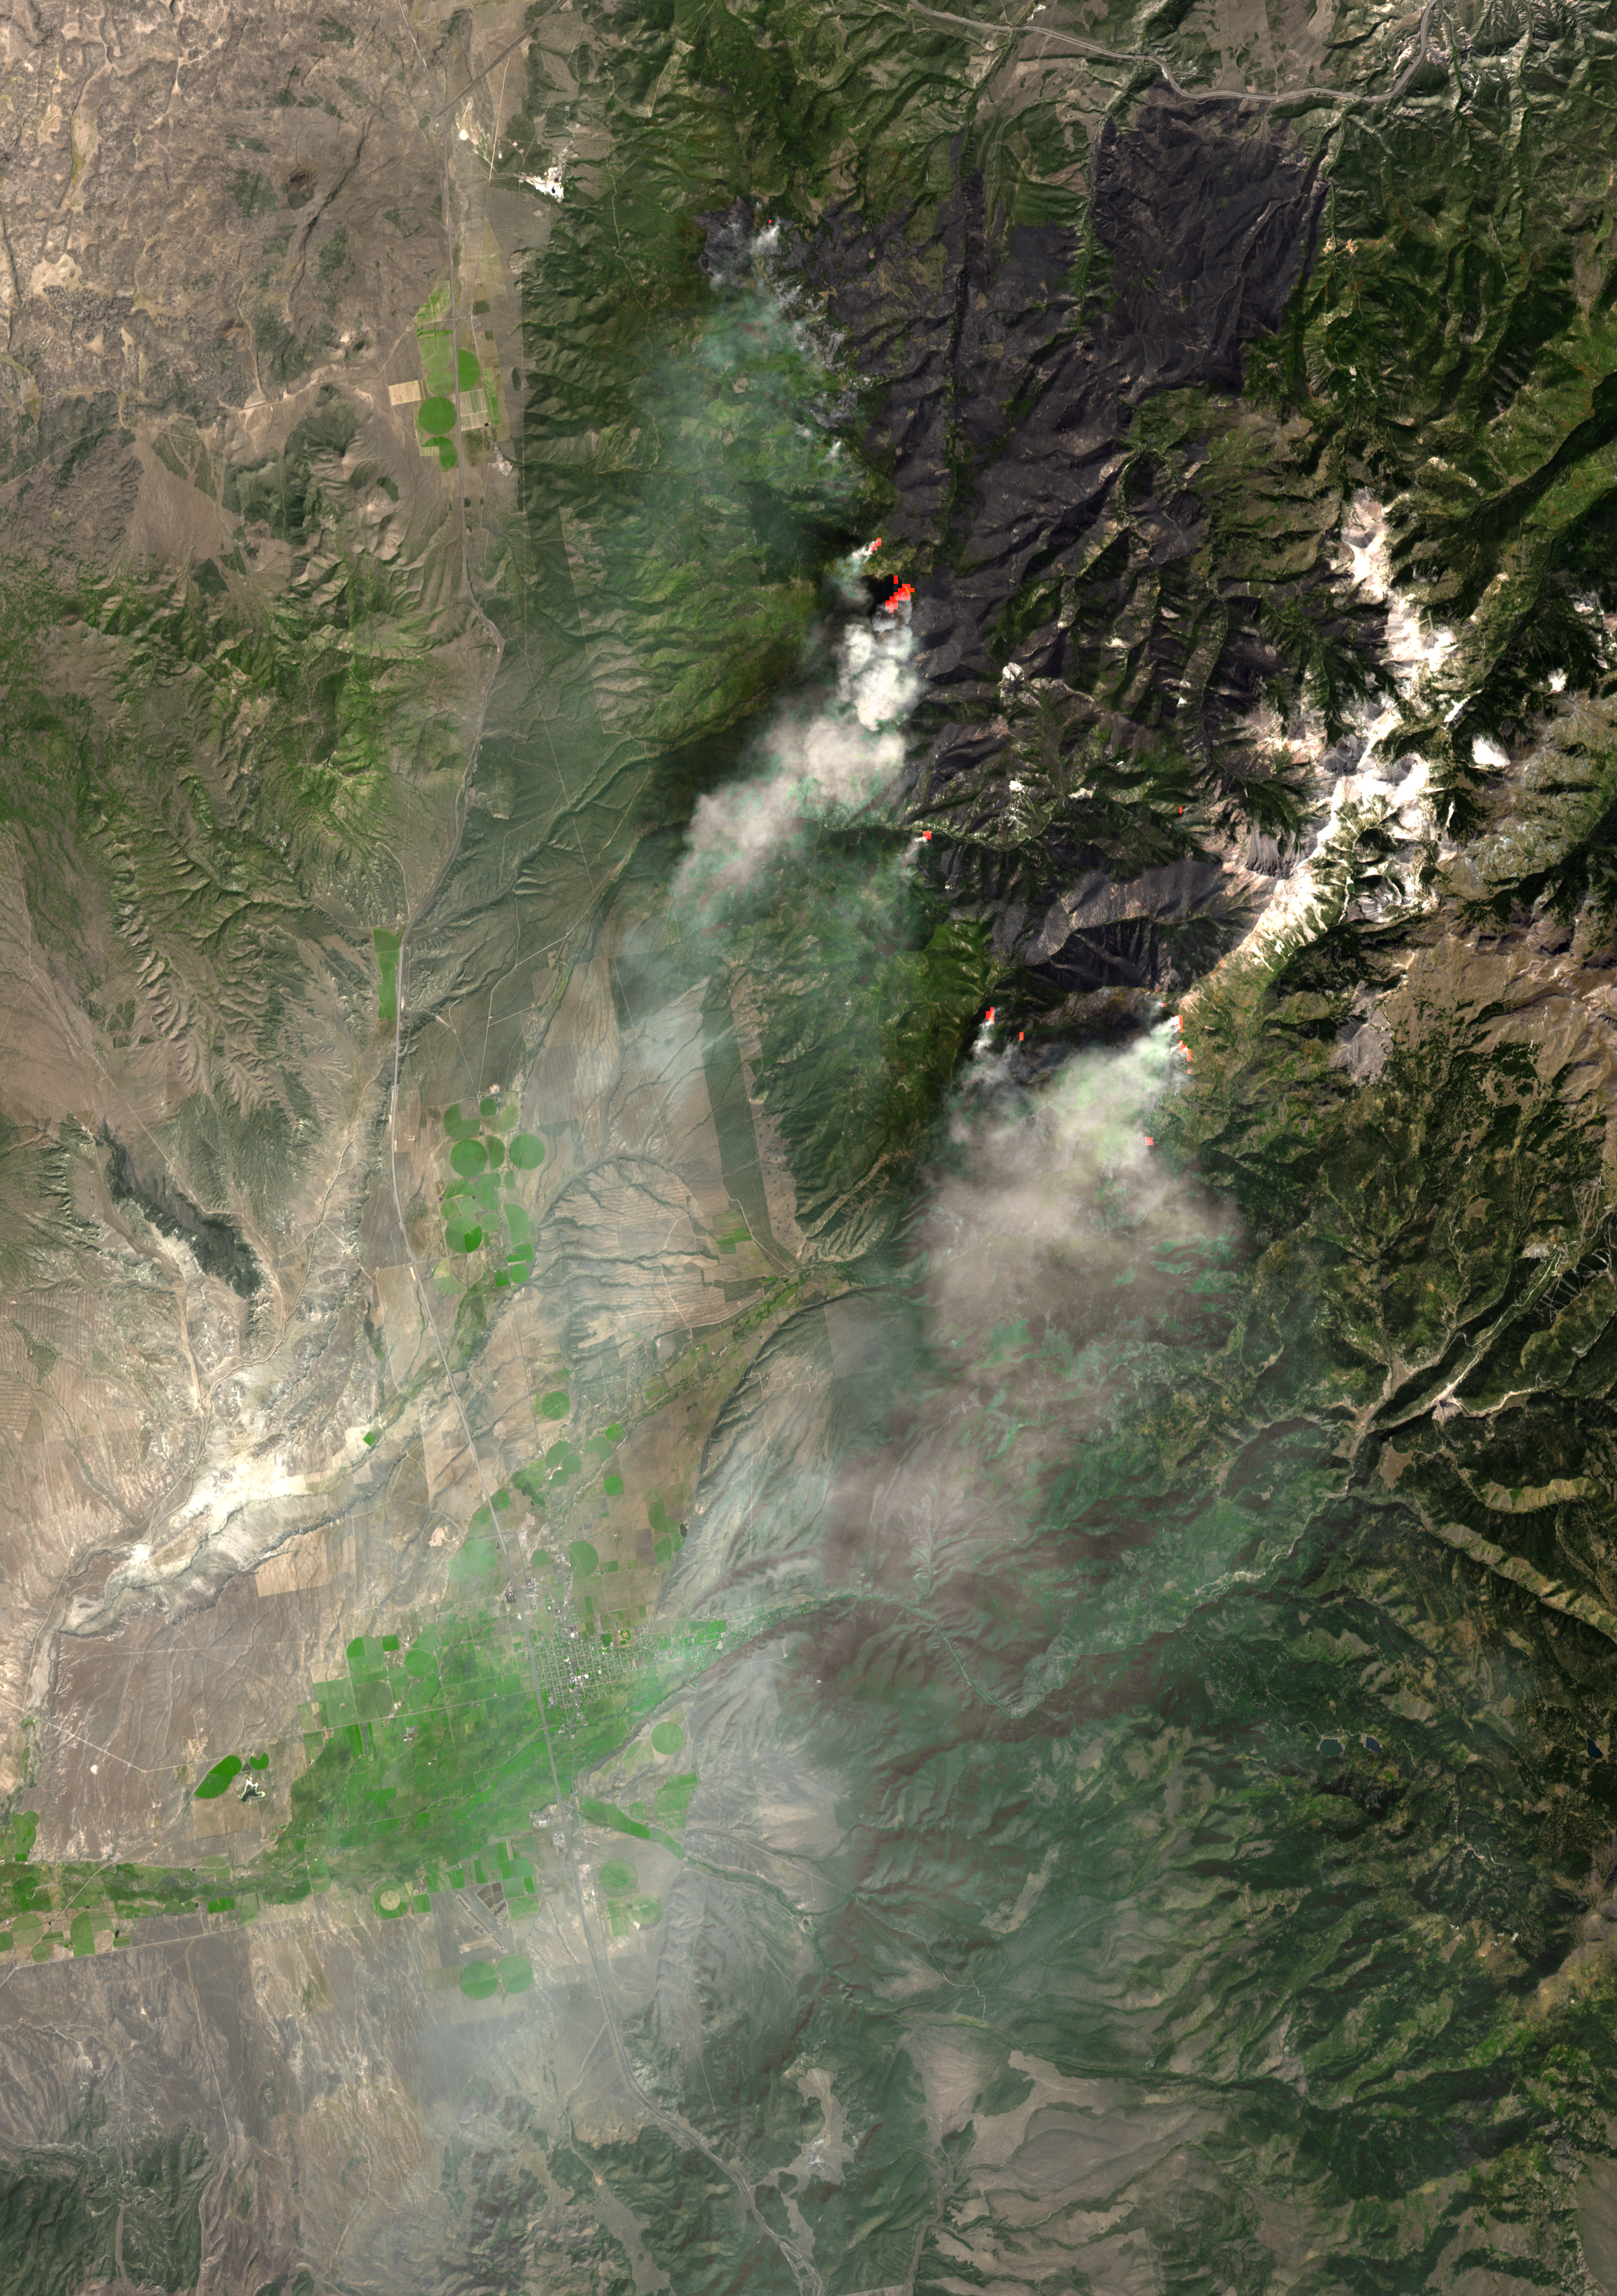

ASTER Views Twitchell Canyon Fire, Utah

The Twitchell Canyon fire, a lightning-caused blaze burning in Utah, has consumed more than 40,000 acres since it began on July 20, 2010. As of Sept. 29 when the Advanced Spaceborne Thermal Emission and Reflection Radiometer (ASTER) instrument on NASA’s Terra spacecraft captured this image, the fire was making its way down the mountain slope towards Interstate 15, about 5 miles east of Sulphurdale. Firefighters were using aerial and ground ignition in front of the fire to contain the blaze. In this simulated natural color image, the actively burning areas are shown in red, based on information from ASTER’s thermal infrared channels. The image covers an area of 21.5 by 34.7 miles (34.7 by 49.3 kilometers), and is located at 38.4 degrees north latitude and 112.5 degrees west longitude.

With its 14 spectral bands from the visible to the thermal infrared wavelength region and its high spatial resolution of 15 to 90 meters (about 50 to 300 feet), ASTER images Earth to map and monitor the changing surface of our planet. ASTER is one of five Earth-observing instruments launched Dec. 18, 1999, on Terra. The instrument was built by Japan’s Ministry of Economy, Trade and Industry. A joint U.S./Japan science team is responsible for validation and calibration of the instrument and data products.

The broad spectral coverage and high spectral resolution of ASTER provides scientists in numerous disciplines with critical information for surface mapping and monitoring of dynamic conditions and temporal change. Example applications are: monitoring glacial advances and retreats; monitoring potentially active volcanoes; identifying crop stress; determining cloud morphology and physical properties; wetlands evaluation; thermal pollution monitoring; coral reef degradation; surface temperature mapping of soils and geology; and measuring surface heat balance.

The U.S. science team is located at NASA’s Jet Propulsion Laboratory, Pasadena, Calif. The Terra mission is part of NASA’s Science Mission Directorate, Washington, D.C.

Credit: NASA/GSFC/METI/ERSDAC/JAROS, and U.S./Japan ASTER Science Team